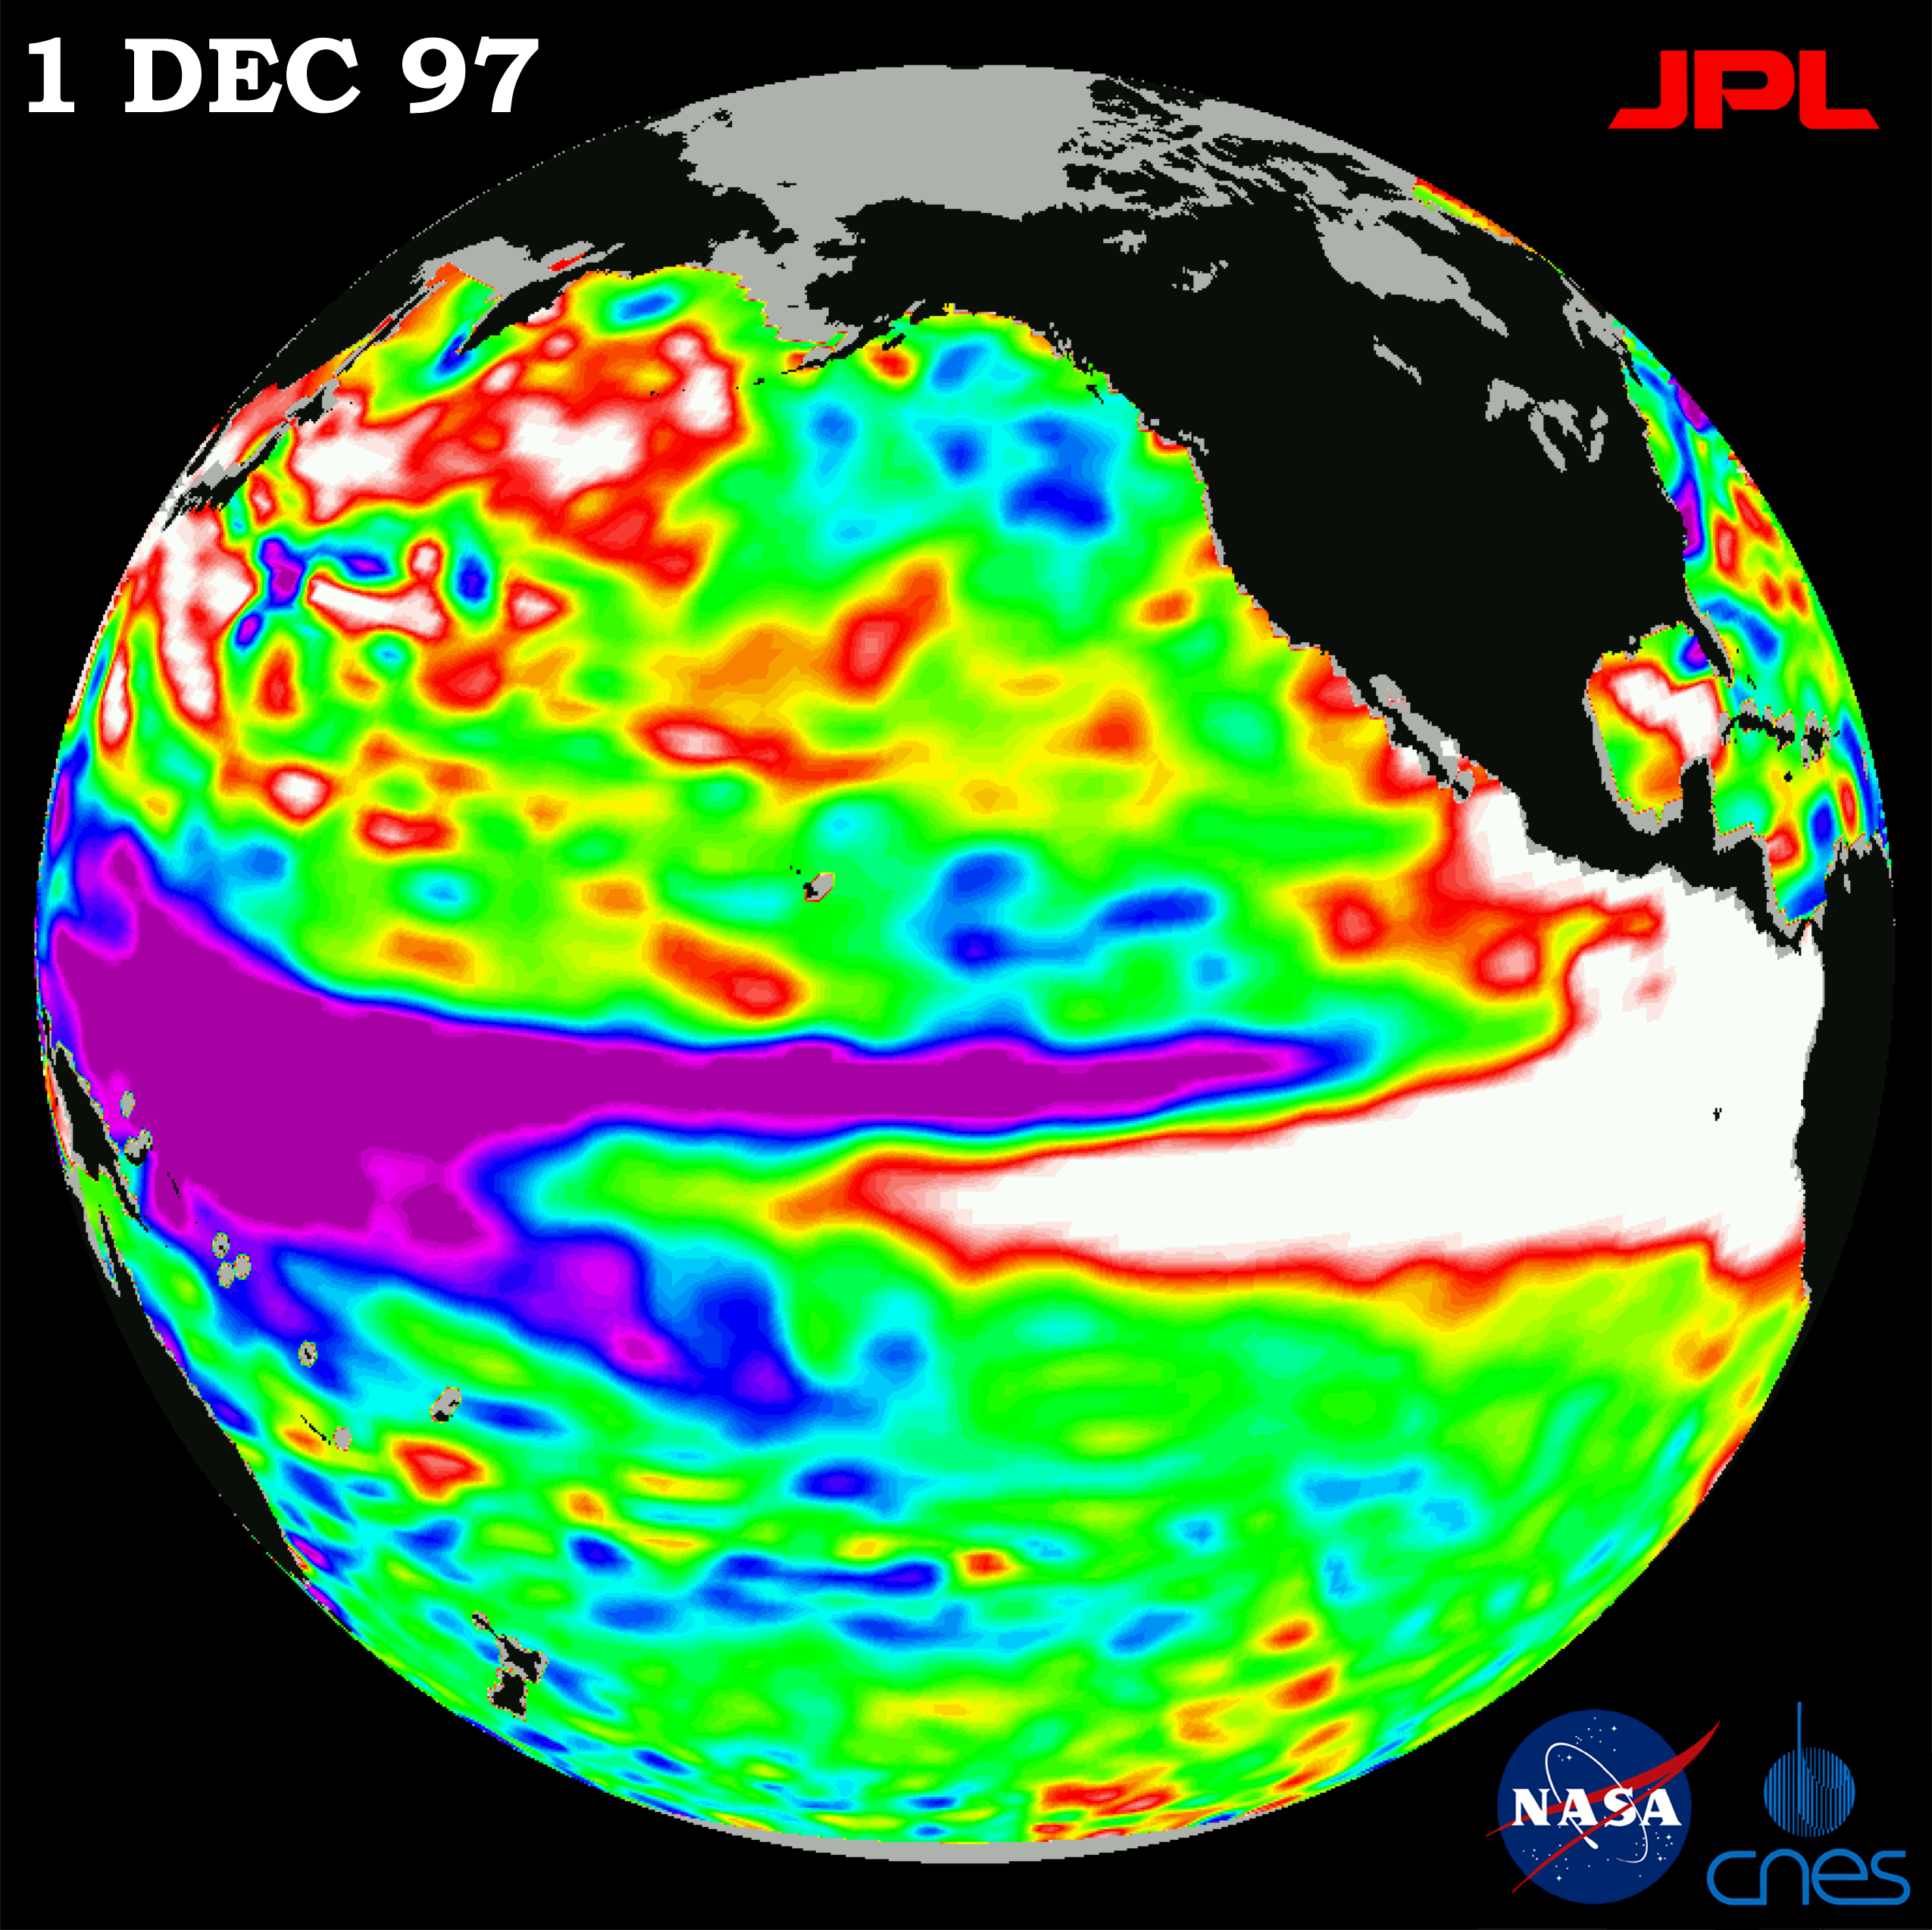

TOPEX/El Niño Watch – “Double Peak” Pattern Complete, Dec, 1, 1997

This image of the Pacific Ocean was produced using sea surface height measurements taken by the U.S./French TOPEX/Poseidon satellite. The image shows sea surface height relative to normal ocean conditions on Dec. 1, 1997. The volume of the warm water related to El Niño has receded to about the level it was in early September. Oceanographers note that this El Niño has just completed a classic “double peak” pattern in the eastern Pacific with the first peak in sea level occurring in July and the second peak in October. This pattern is very similar to what was observed during the 1982-83 El Niño, although at that time the double peaks occurred in January and April 1983. After the appearance of the double peaks in 1982-83, the sea level then began falling back to normal levels within a few months. In this image, the white and red areas indicate unusual patterns of heat storage; in the white areas, the sea surface is between 14 and 32 centimeters (6 to 13 inches) above normal; in the red areas, it’s about 10 centimeters (4 inches) above normal. The green areas indicate normal conditions, while purple (the western Pacific) means at least 18 centimeters (7 inches) below normal sea level.

The El Niño phenomenon is thought to be triggered when the steady westward blowing trade winds weaken and even reverse direction. This change in the winds allows a large mass of warm water (the red and white area) that is normally located near Australia to move eastward along the equator until it reaches the coast of South America. The displacement of so much warm water affects evaporation, where rain clouds form and, consequently, alters the typical atmospheric jet stream patterns around the world. Using these global data, limited regional measurements from buoys and ships, and a forecasting model of the ocean-atmosphere system, the National Centers for Environmental Prediction (NCEP) of the National Oceanic and Atmospheric Administration, (NOAA), has issued an advisory indicating the presence of a strong El Niño condition throughout the winter.

Credit: NASA/JPL